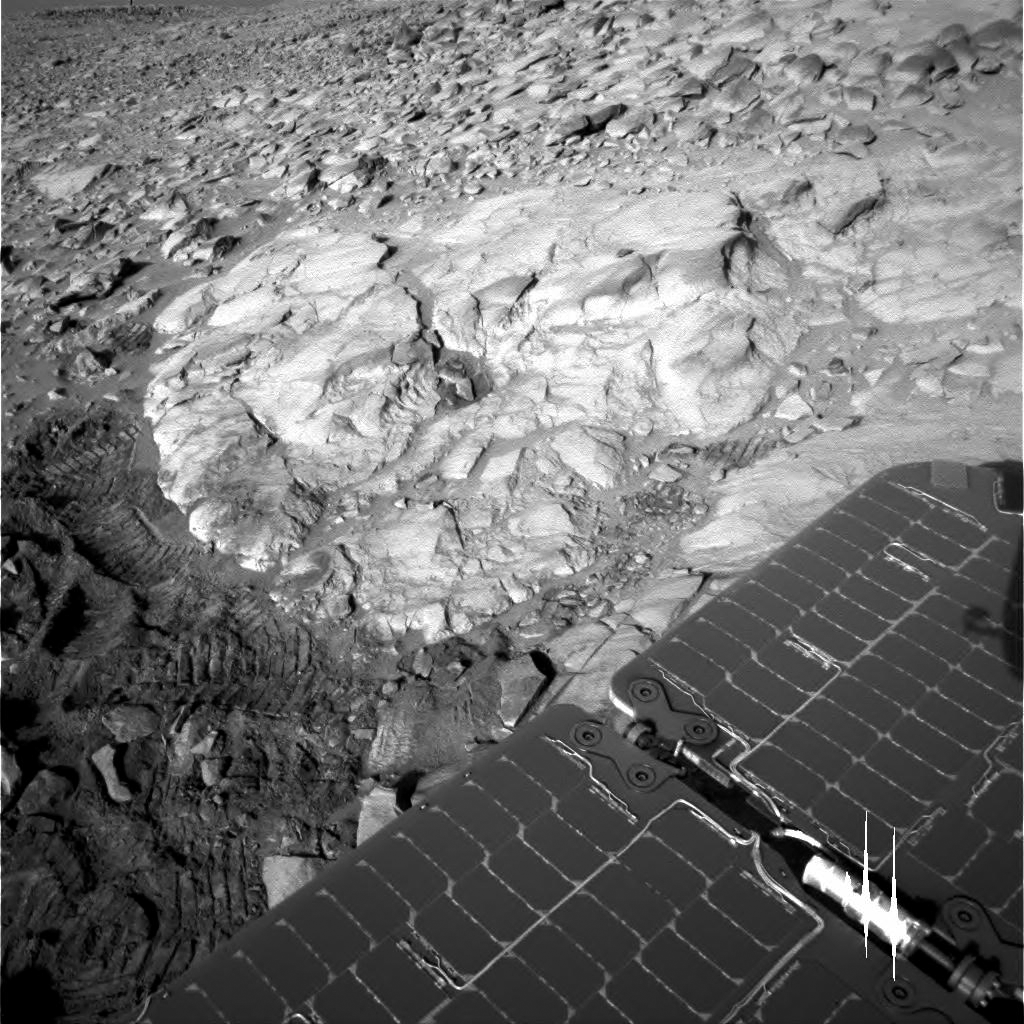

Soft Rock Yields Clues to Mars’ Past

Figure 1

This image taken by the Mars Exploration Rover Spirit shows the rock outcrop dubbed “Clovis.” The rock was discovered to be softer than other rocks studied so far at Gusev Crater after the rover easily ground a hole into it with its rock abrasion tool. Spirit’s solar panels can be seen in the foreground. This image was taken by the rover’s navigation camera on sol 205 (July 31, 2004).

Elemental Trio Found in ‘Clovis’
Figure 1 above shows that the interior of the rock dubbed “Clovis” contains higher concentrations of sulfur, bromine and chlorine than basaltic, or volcanic, rocks studied so far at Gusev Crater. The data were taken by the Mars Exploration Rover Spirit’s alpha particle X-ray spectrometer after the rover dug into Clovis with its rock abrasion tool. The findings might indicate that this rock was chemically altered, and that fluids once flowed through the rock depositing these elements.

Credit: NASA/JPL